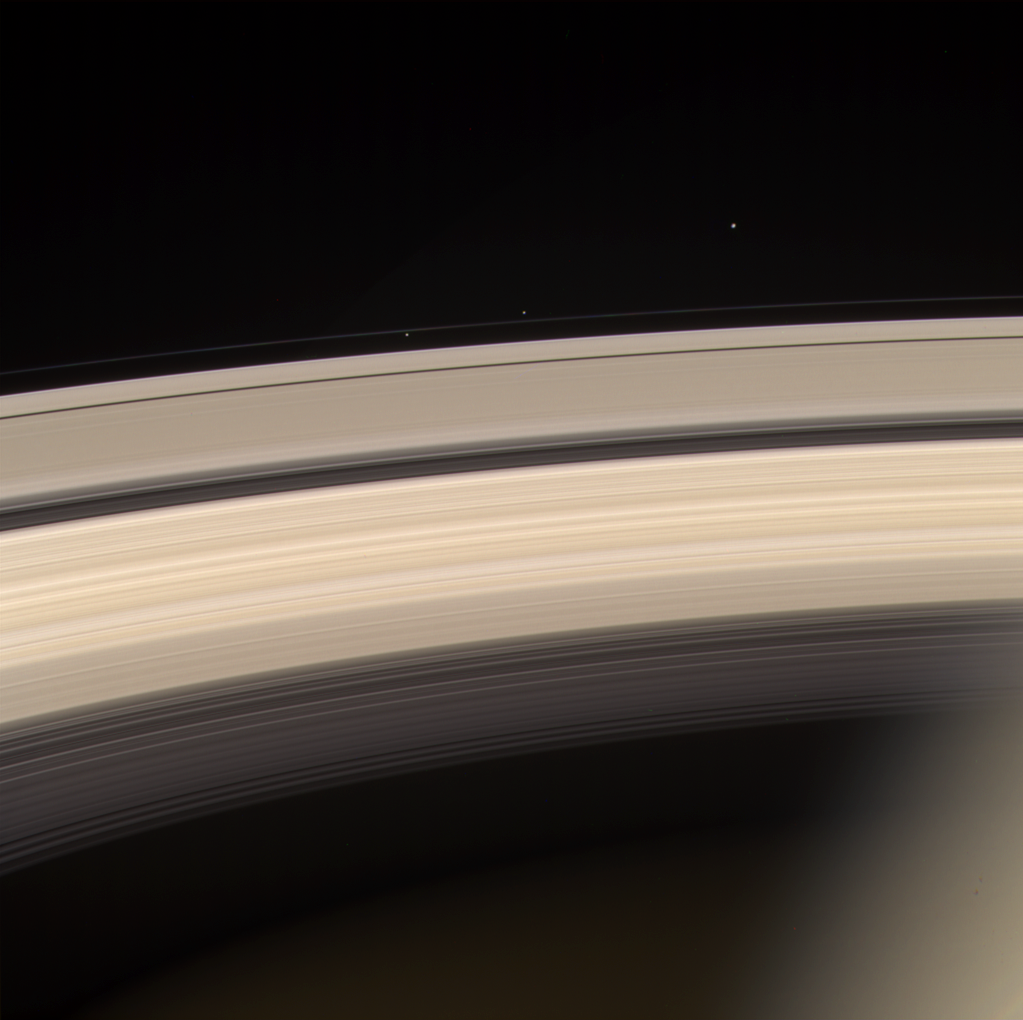

Pretty in Pink

Saturn and its rings are prominently shown in this color image, along with three of Saturn’s smaller moons. From left to right, they are Prometheus, Pandora and Janus.

Prometheus and Pandora are often called the “F ring shepherds” as they control and interact with Saturn’s interesting F ring, seen between them.

This image was taken on June 18, 2004, with the Cassini spacecraft narrow angle camera 8.2 million kilometers (5.1 million miles) from Saturn. It was created using the red, green, and blue filters. Contrast has been enhanced to aid visibility.

The Cassini-Huygens mission is a cooperative project of NASA, the European Space Agency and the Italian Space Agency. The Jet Propulsion Laboratory, a division of the California Institute of Technology in Pasadena, manages the Cassini-Huygens mission for NASA’s Science Mission Directorate, Washington, D.C. The Cassini orbiter and its two onboard cameras were designed, developed and assembled at JPL.

Credit: NASA/JPL